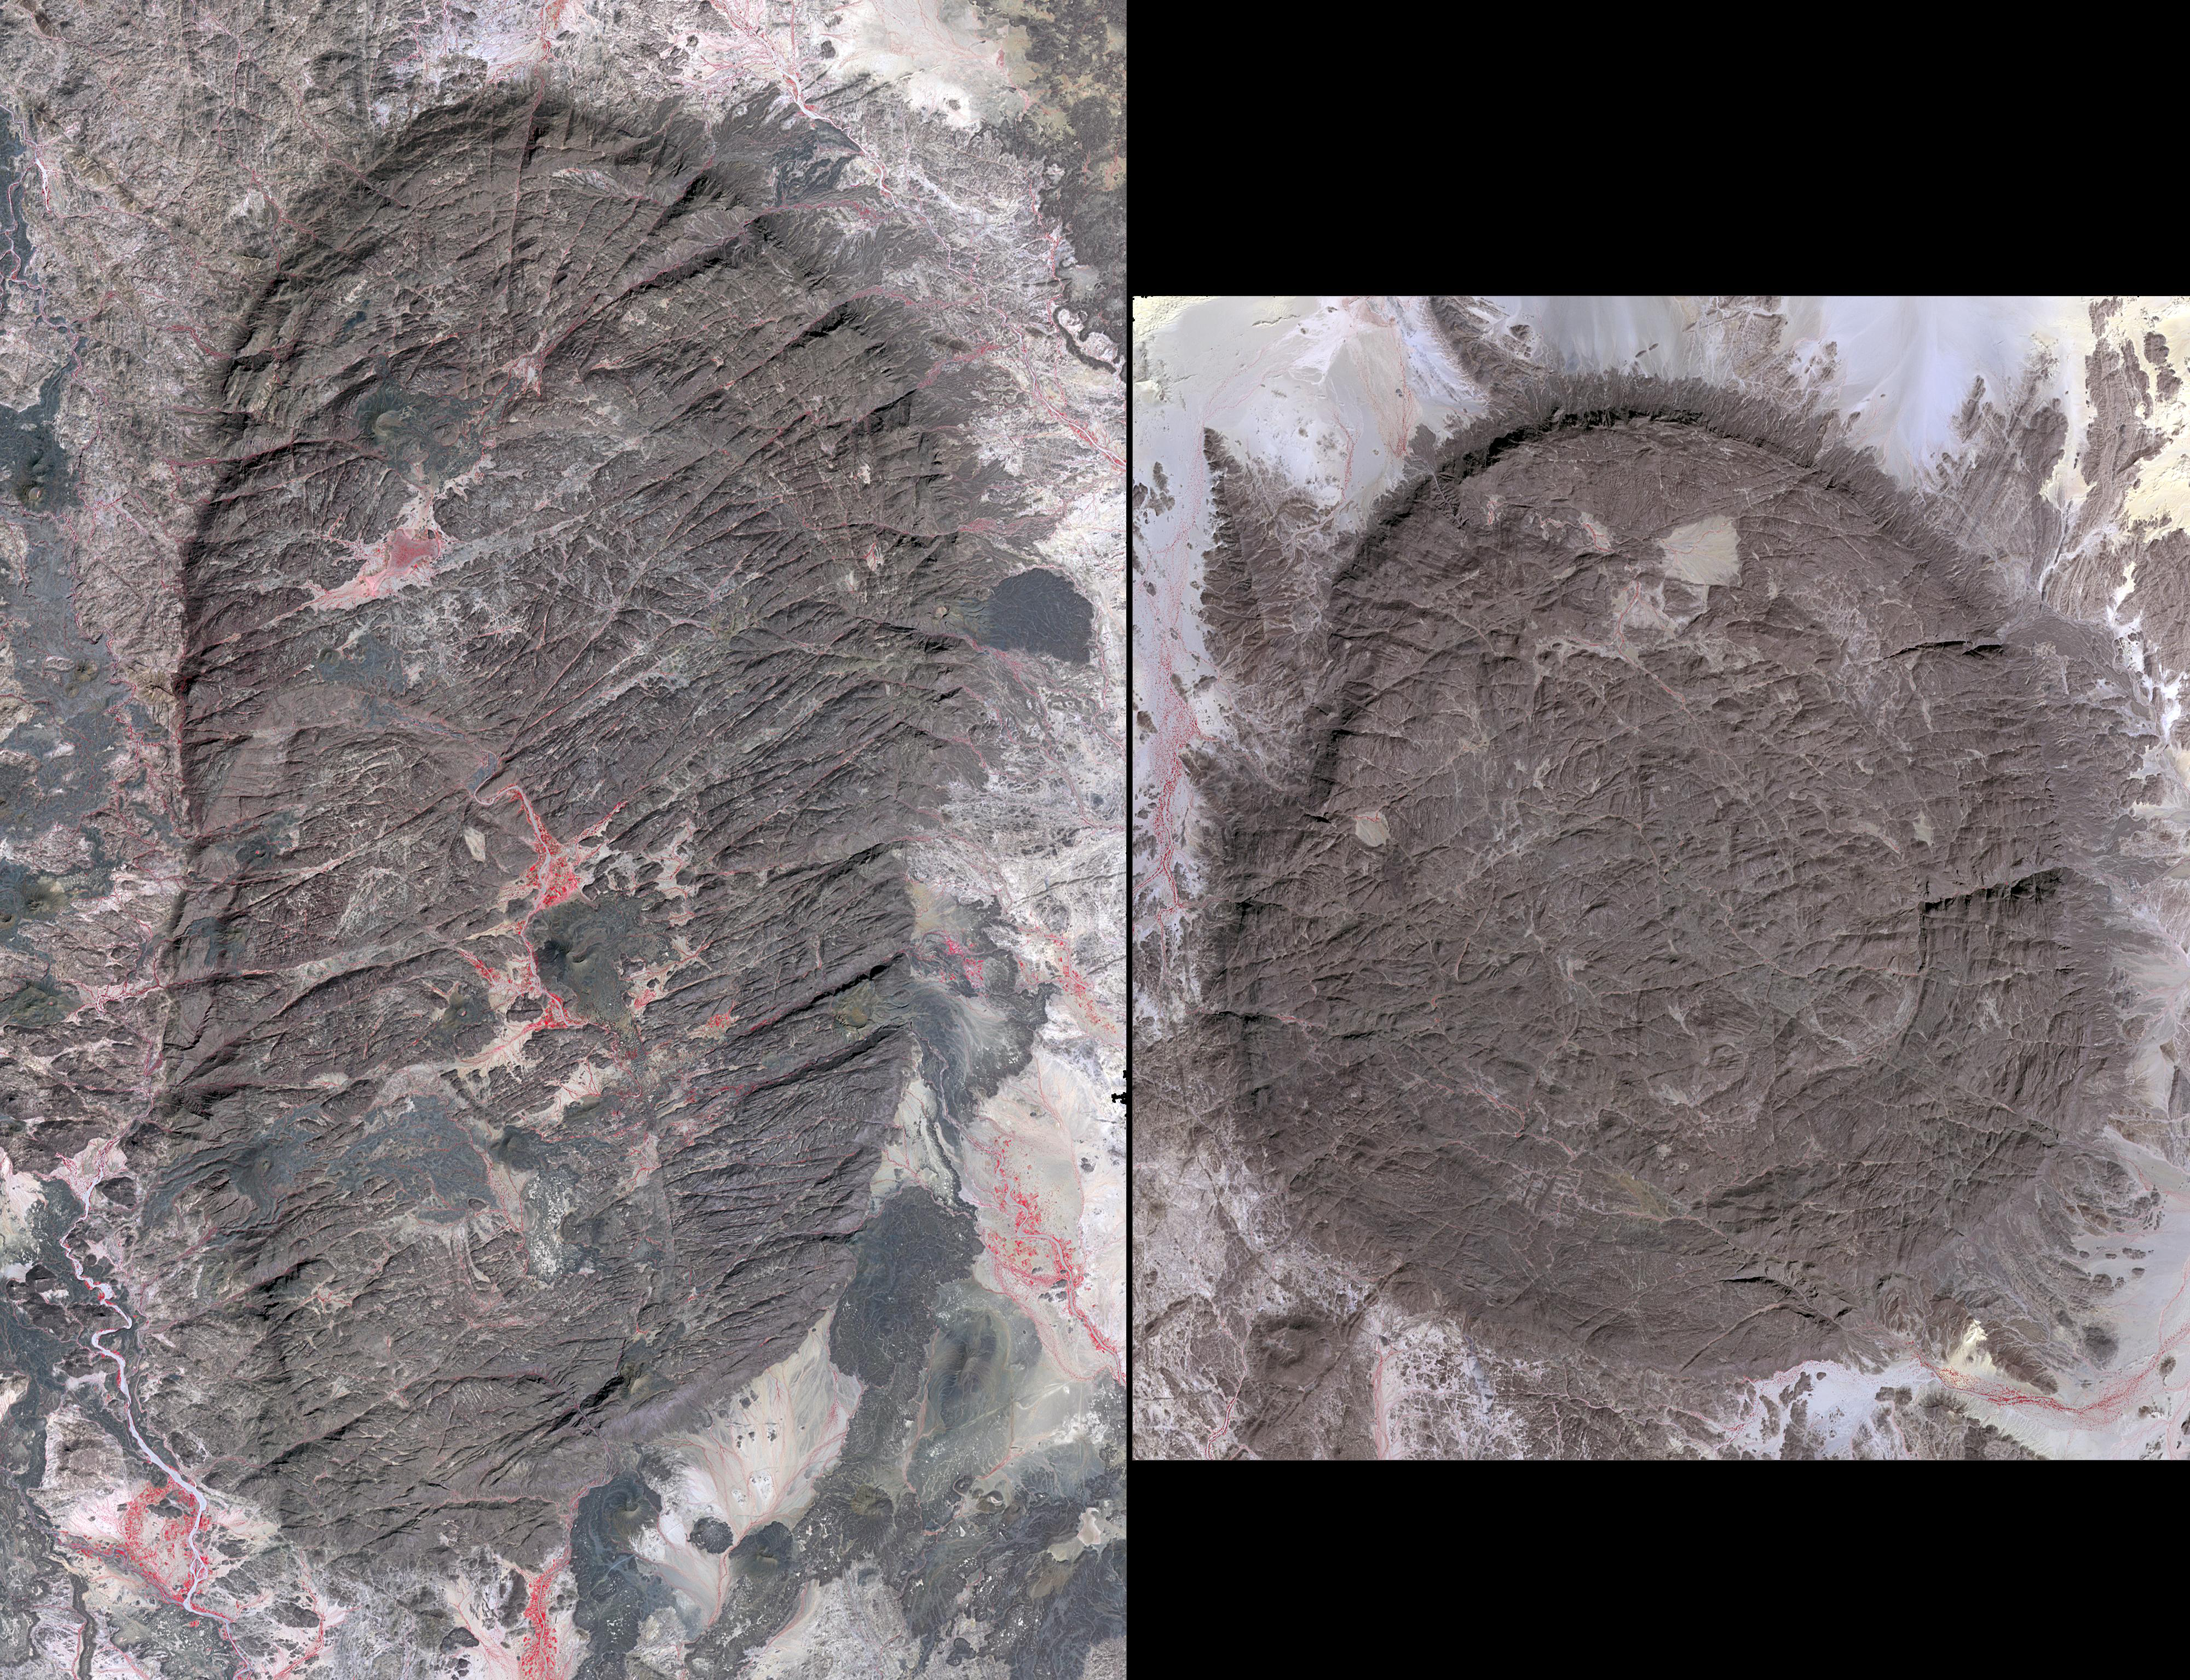

Air Mountains, Niger

The Air Mountains are located in northern Niger and extend over 84,000 square kilometers within the Sahara Desert. Geologically, the area is notable for its remarkable ring dikes that enclose circular granite massifs. These in turn contain, and are surrounded by, young volcanic features, including cinder cones and lava flows. Two of the massifs are shown here: the oval one includes Mont Idoukal-n-Taghes, Niger’s highest point. The montage is made up of images acquired November 5, 2017, covers an area of 45 kilometers north-south, and is located near 18 degrees north, 8.5 degrees east.

With its 14 spectral bands from the visible to the thermal infrared wavelength region and its high spatial resolution of about 50 to 300 feet (15 to 90 meters), ASTER images Earth to map and monitor the changing surface of our planet. ASTER is one of five Earth-observing instruments launched Dec. 18, 1999, on Terra. The instrument was built by Japan’s Ministry of Economy, Trade and Industry. A joint U.S./Japan science team is responsible for validation and calibration of the instrument and data products.

The broad spectral coverage and high spectral resolution of ASTER provides scientists in numerous disciplines with critical information for surface mapping and monitoring of dynamic conditions and temporal change. Example applications are monitoring glacial advances and retreats; monitoring potentially active volcanoes; identifying crop stress; determining cloud morphology and physical properties; wetlands evaluation; thermal pollution monitoring; coral reef degradation; surface temperature mapping of soils and geology; and measuring surface heat balance.

The U.S. science team is located at NASA’s Jet Propulsion Laboratory in Pasadena, Calif. The Terra mission is part of NASA’s Science Mission Directorate, Washington.

Credit: NASA/METI/AIST/Japan Space Systems, and U.S./Japan ASTER Science Team